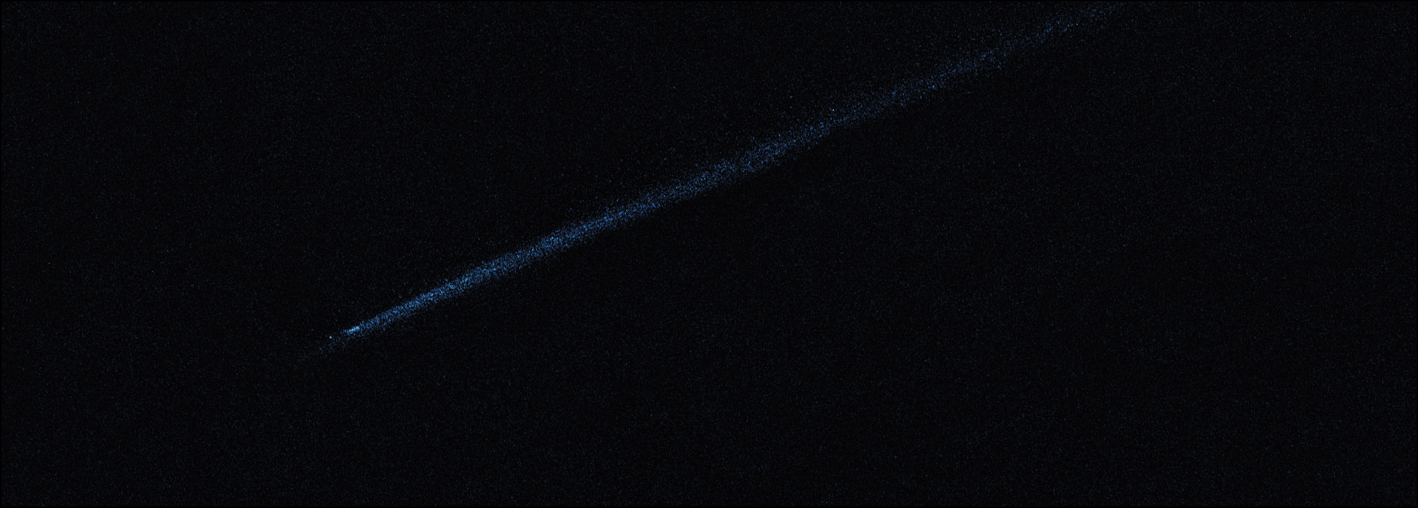

Hubble WFC3 Image of P/2010 A2 (May 29, 2010)

Object Name: Asteroid P/2010 A2
Object Description: Asteroid Belt Impact Object
Instrument: HST/WFC3/UVIS
Filters: F606W (V)

This image was originally black and white and recorded only overall brightness. These brightness values were translated into a range of bluish hues. Such color "maps" can be useful in helping to distinguish subtly varying brightness in an image.

Credit: NASA, ESA, and D. Jewitt (UCLA)